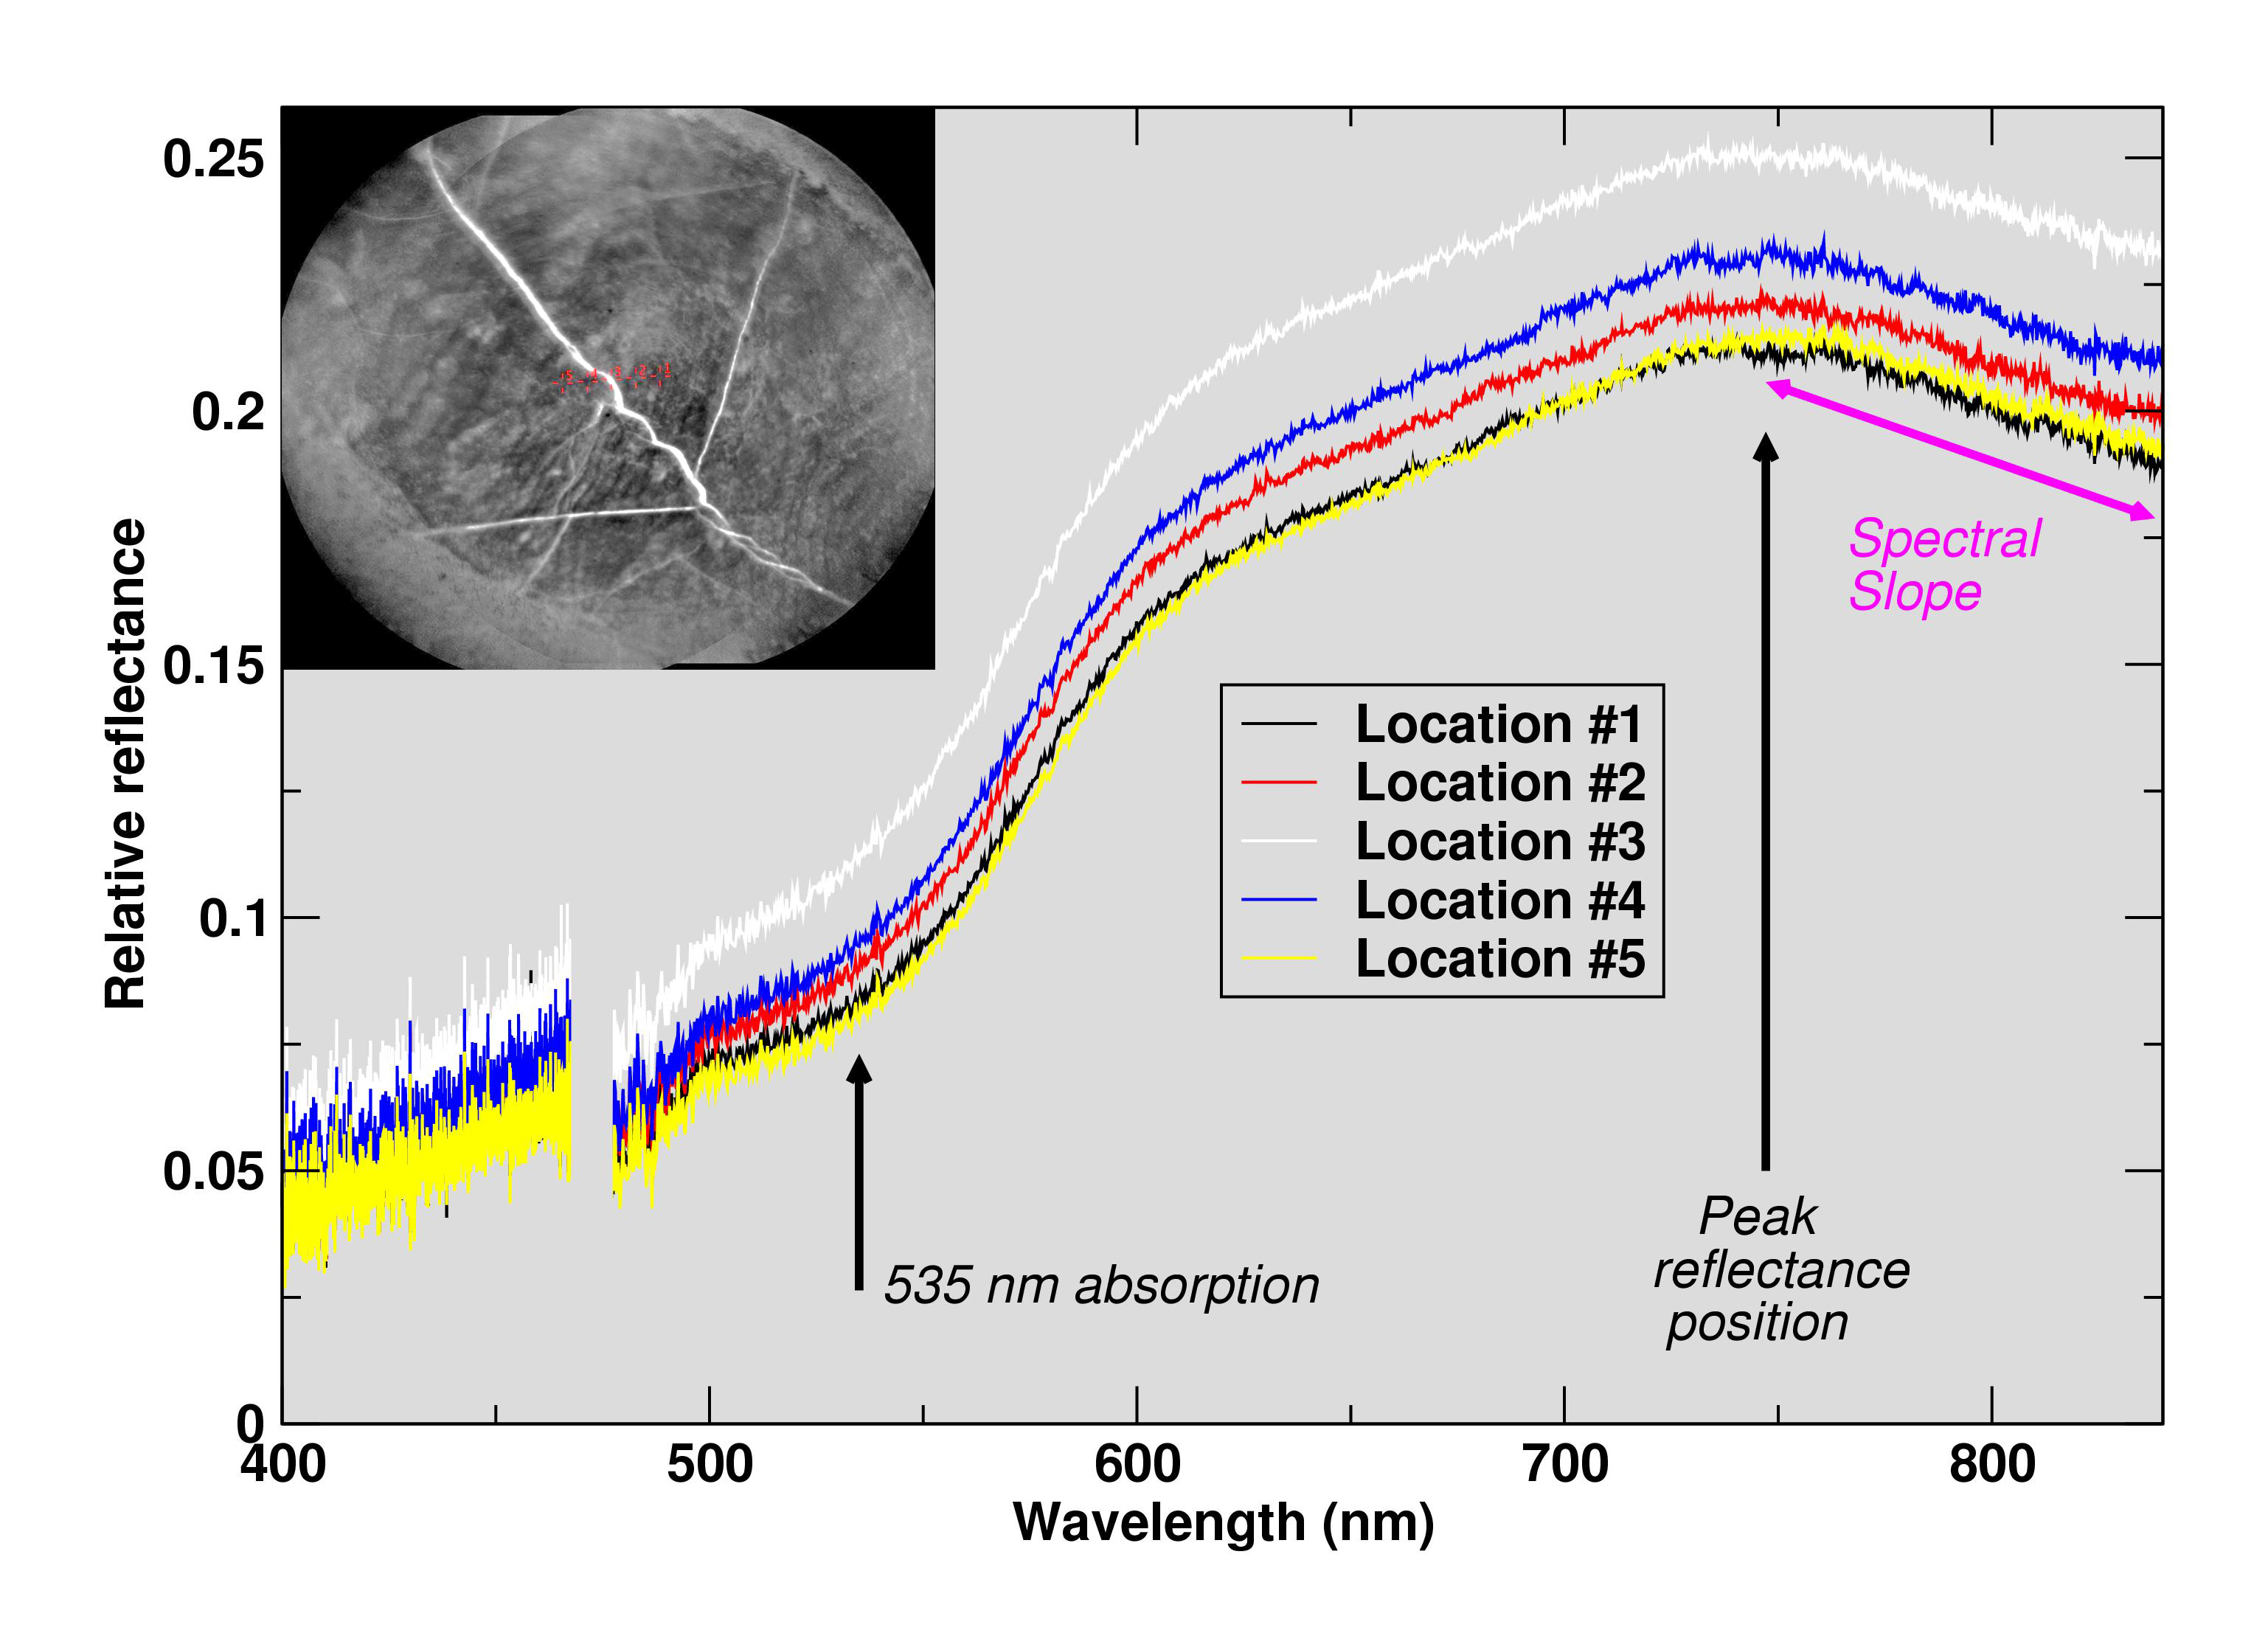

Curiosity’s ChemCam Checks ‘Christmas Cove’ Colors

The Chemistry and Camera (ChemCam) instrument on NASA’s Curiosity Mars rover examined a freshly brushed area on target rock “Christmas Cove” and found spectral evidence of hematite, an iron-oxide mineral.

ChemCam sometimes zaps rocks with a laser, but can also be used, as in this case, in a “passive” mode. In this type of investigation, the instrument’s telescope delivers to spectrometers the sunlight reflected from a small target point. The upper-left inset of this graphic is an image from ChemCam’s Remote Micro-Imager with five labeled points that the instrument analyzed. The image covers an area about 2 inches (5 centimeters) wide, and the bright lines are fractures in the rock filled with calcium sulfate minerals. The five charted lines of the graphic correspond to those five points and show the spectrometer measurements of brightness at thousands of different wavelengths, from 400 nanometers (at the violet end of the visible-light spectrum) to 840 nanometers (in near-infrared).

Sections of the spectrum measurements that are helpful for identifying hematite are annotated. These include a dip around 535 nanometers, the green-light portion of the spectrum at which fine-grained hematite tends to absorb more light and reflect less compared to other parts of the spectrum. That same green-absorbing characteristic of the hematite makes it appear purplish when imaged through special filters (see PIA22066) of Curiosity’s Mast Camera and even in usual color images (see PIA22067). The spectra also show maximum reflectance values near 750 nanometers, followed by a steep decrease in the spectral slope toward 840 nanometers, both of which are consistent with hematite.

This ChemCam examination of Christmas Cove was part of an experiment to determine whether the rock had evidence of hematite under a tan coating of dust. The target area was brushed with Curiosity’s Dust Removal Tool prior to these ChemCam passive observations on Sept. 17, 2017, during the 1,819th Martian day, or sol, of Curiosity’s work on Mars.

ChemCam is one of 10 instruments in Curiosity’s science payload. The U.S. Department of Energy’s Los Alamos National Laboratory, in Los Alamos, New Mexico, developed ChemCam in partnership with scientists and engineers funded by the French national space agency (CNES), the University of Toulouse and the French national research agency (CNRS).

Credit: NASA/JPL-Caltech/LANL/CNES/IRAP/LPGNantes/CNRS/IAS